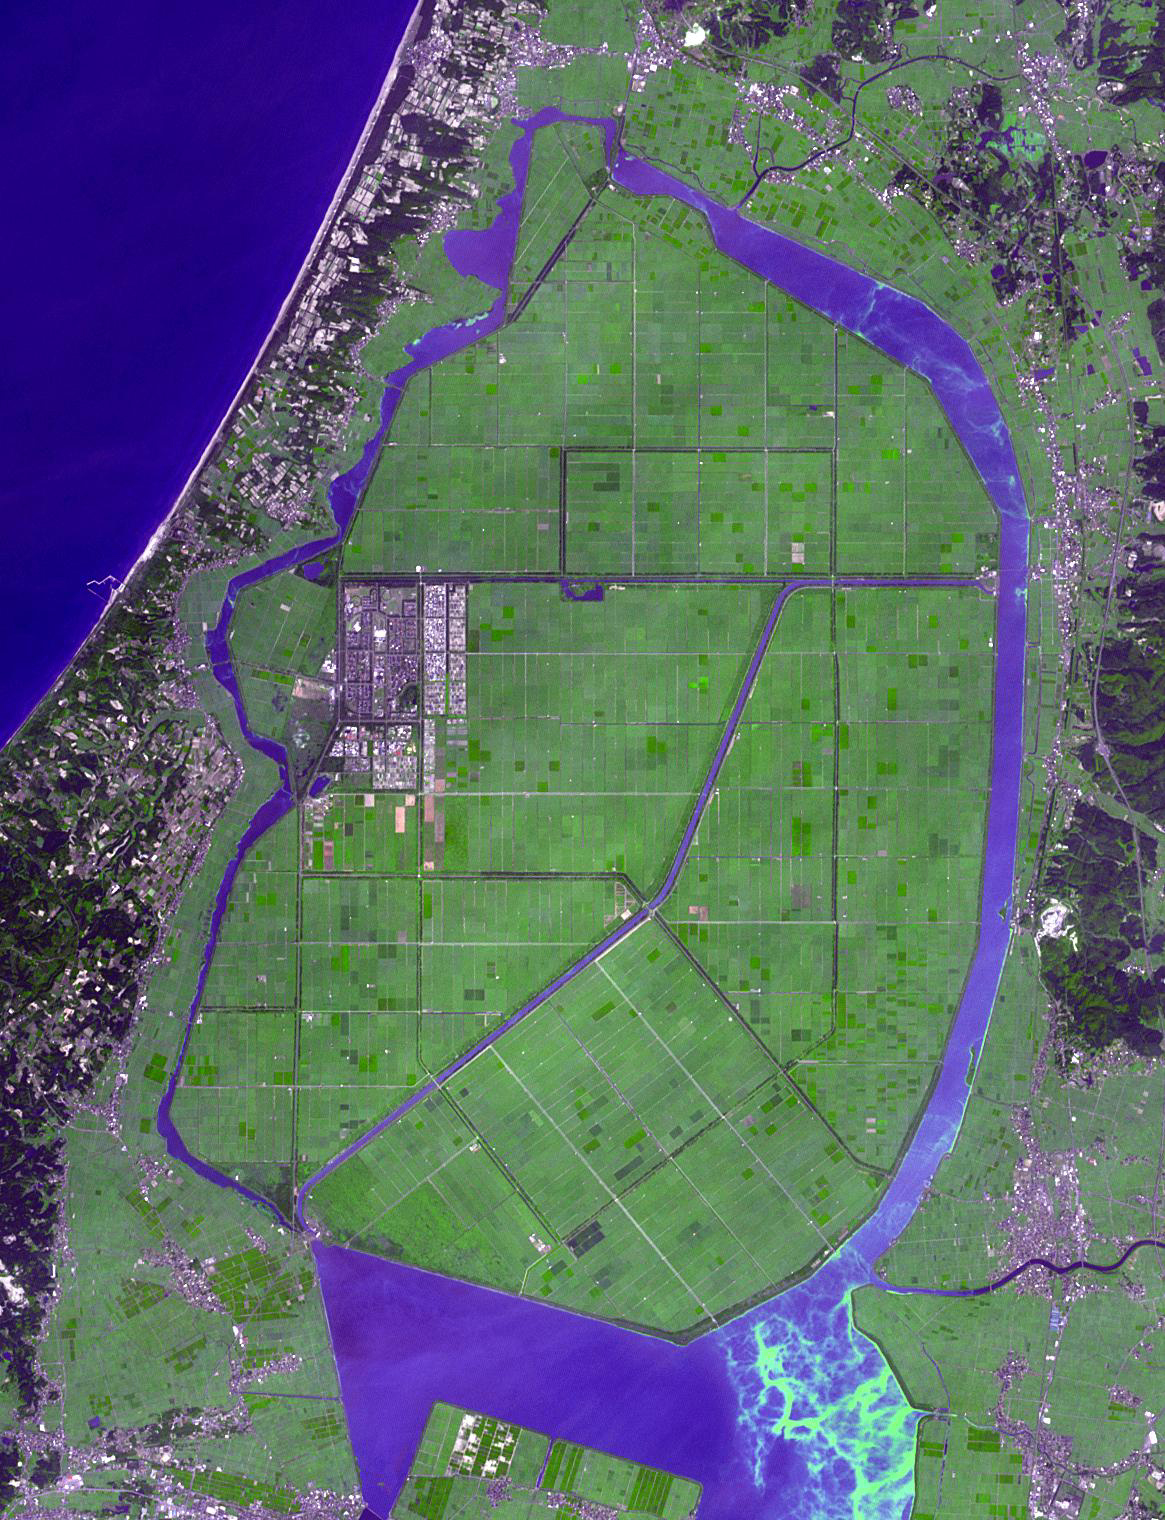

Okata, Japan

Okata is a small village of about 3,000 residents in northwest Japan. It is known internationally for its Solar-car rally. The village consists entirely of land reclaimed from the former Lake Hachirogata, and is mostly below sea level (Wikipedia). The image was acquired August 28, 2012, covers an area of 17.5 by 22.8 km, and is located at 40 degrees north, 139.9 degrees east.

With its 14 spectral bands from the visible to the thermal infrared wavelength region and its high spatial resolution of about 50 to 300 feet (15 to 90 meters), ASTER images Earth to map and monitor the changing surface of our planet. ASTER is one of five Earth-observing instruments launched Dec. 18, 1999, on Terra. The instrument was built by Japan’s Ministry of Economy, Trade and Industry. A joint U.S./Japan science team is responsible for validation and calibration of the instrument and data products.

The broad spectral coverage and high spectral resolution of ASTER provides scientists in numerous disciplines with critical information for surface mapping and monitoring of dynamic conditions and temporal change. Example applications are monitoring glacial advances and retreats; monitoring potentially active volcanoes; identifying crop stress; determining cloud morphology and physical properties; wetlands evaluation; thermal pollution monitoring; coral reef degradation; surface temperature mapping of soils and geology; and measuring surface heat balance.

The U.S. science team is located at NASA’s Jet Propulsion Laboratory in Pasadena, Calif. The Terra mission is part of NASA’s Science Mission Directorate, Washington.

Credit: NASA/METI/AIST/Japan Space Systems, and U.S./Japan ASTER Science Team